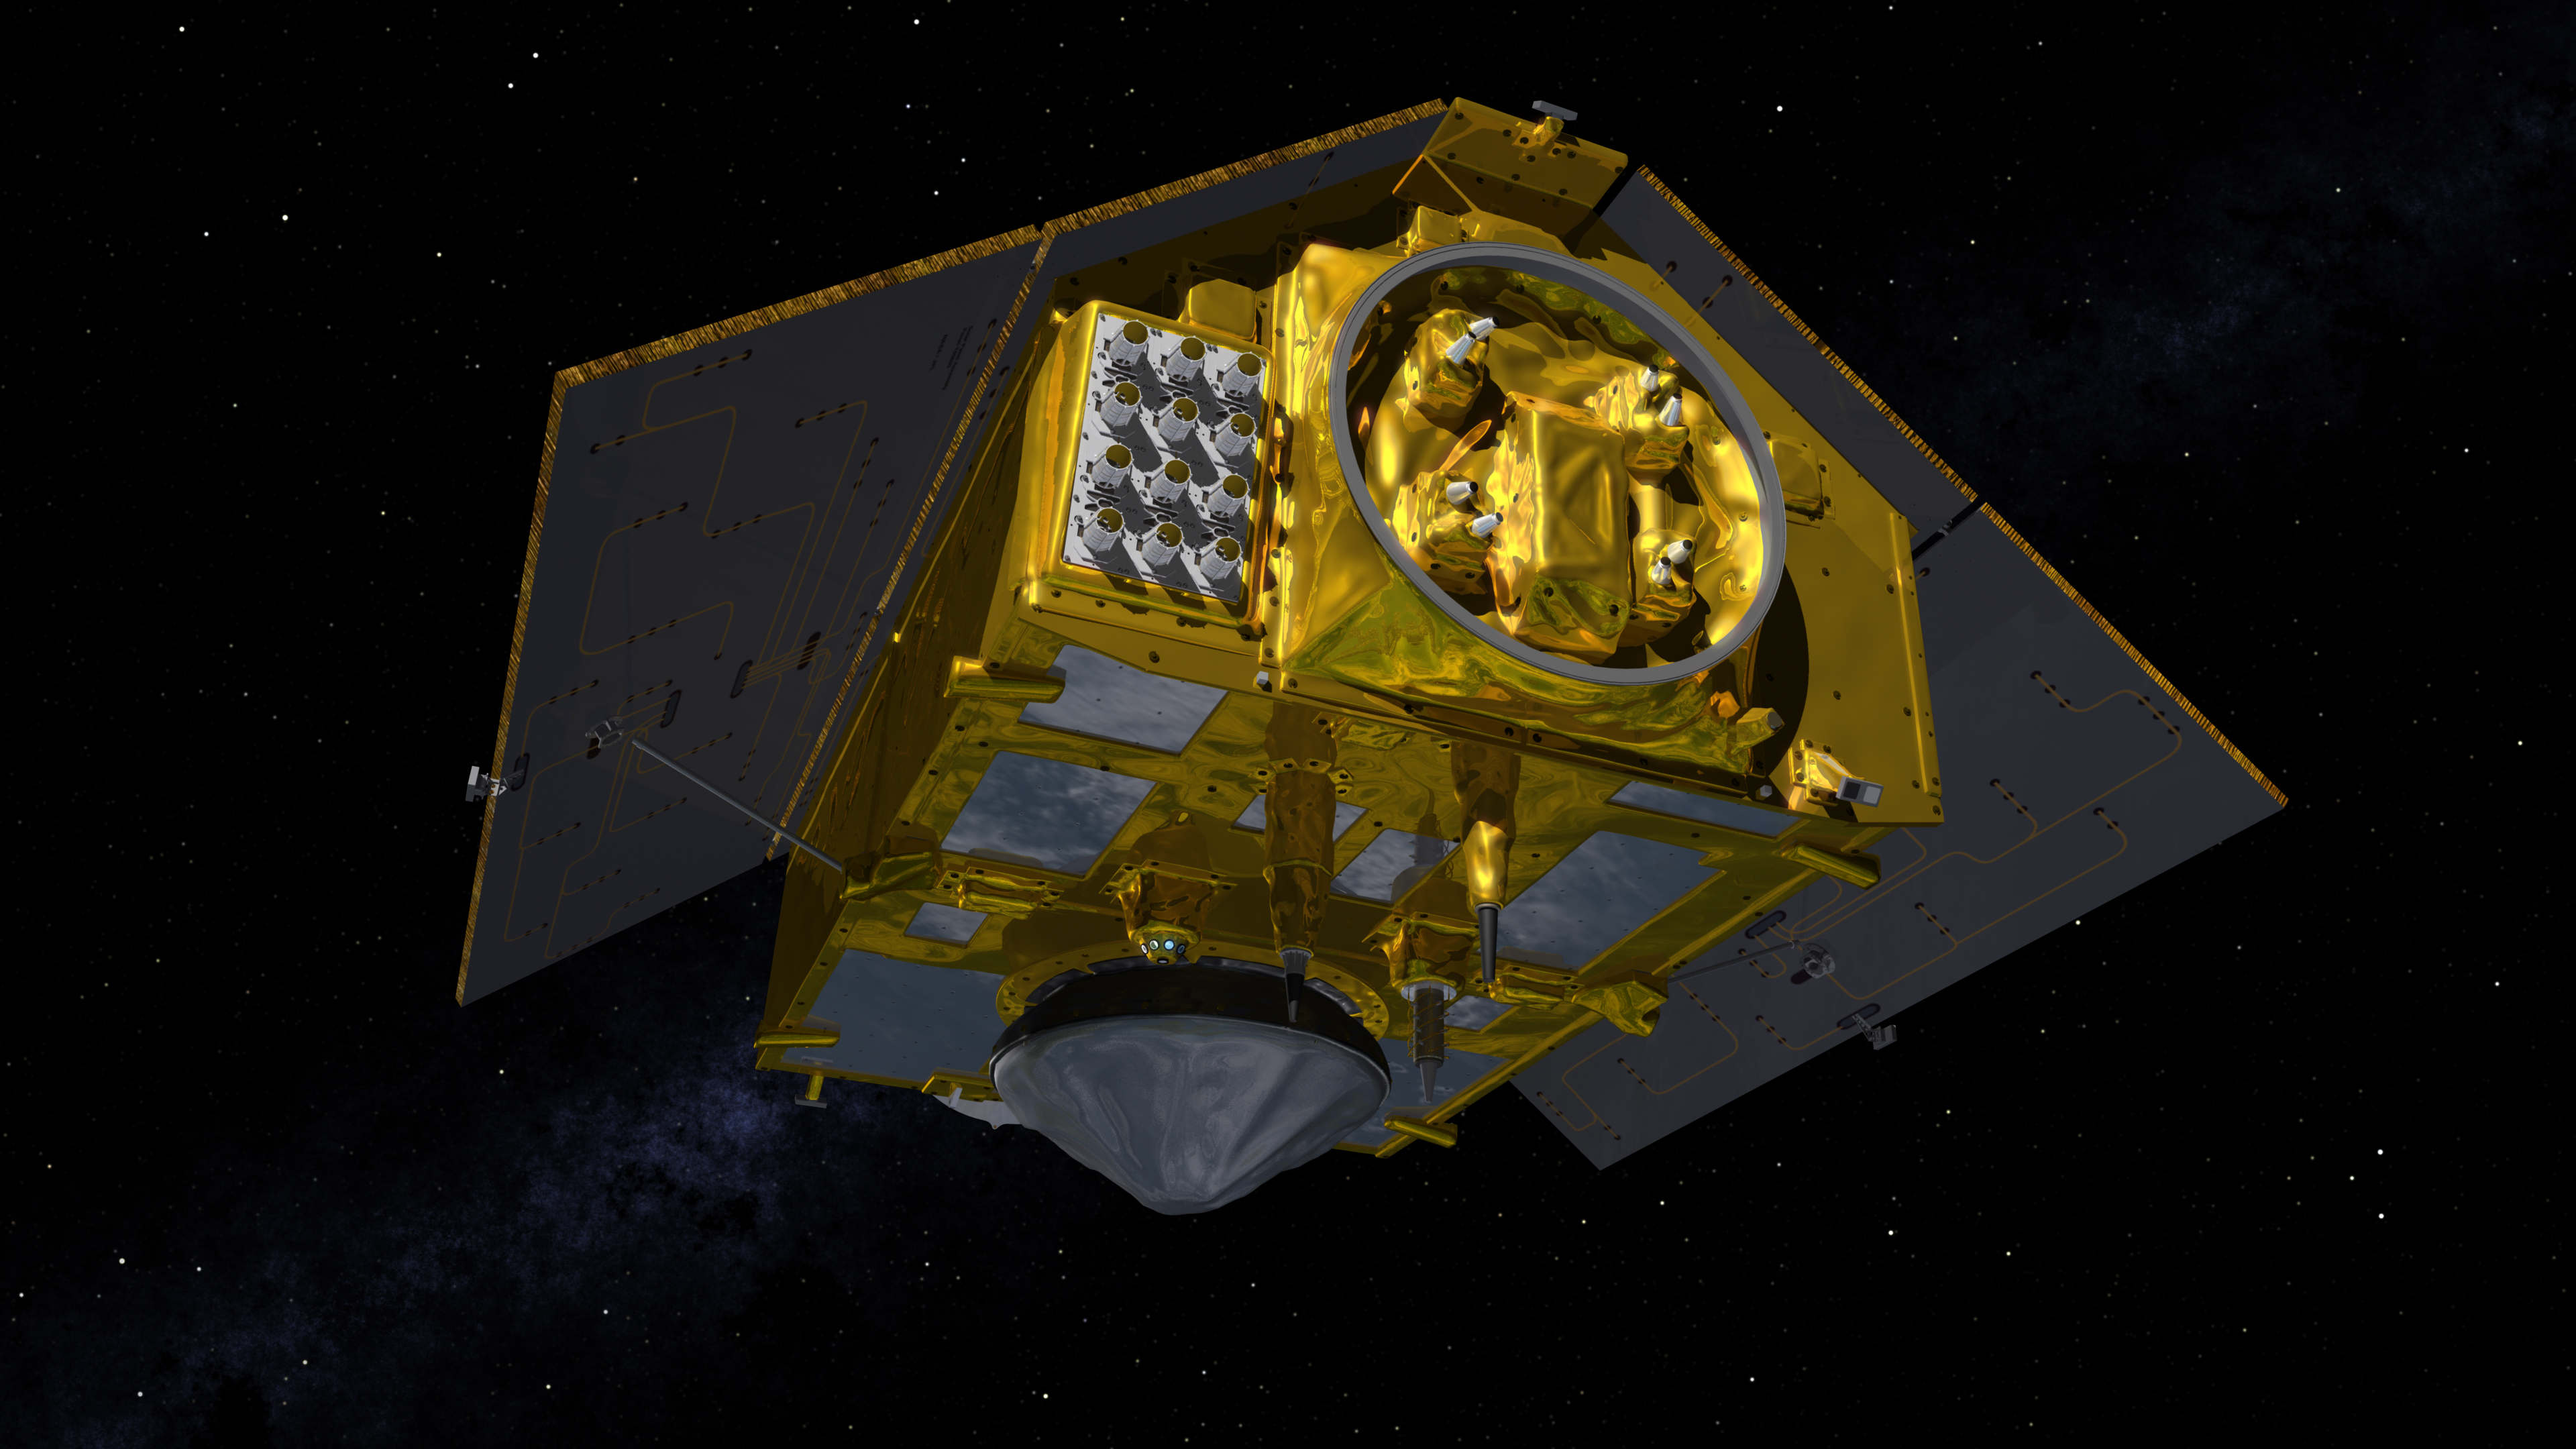

The Rear of the Sentinel-6 Michael Freilich Satellite (Illustration)

This illustration shows the rear of the Sentinel-6 Michael Freilich spacecraft in orbit above Earth with its deployable solar panels extended. As the world’s latest ocean-monitoring satellite, it is launching on Nov. 10, 2020, to collect the most accurate data yet on global sea level and how our oceans are rising in response to climate change. The mission will also collect precise data of atmospheric temperature and humidity that will help improve weather forecasts and climate models.

The conelike instrument on the bottom (Earth-facing side) of the spacecraft is the satellite’s Poseidon-4 radar altimeter. When used with the Advanced Microwave Radiometer (AMR-C) attached to the front of the spacecraft, both instruments will be used to make precise measurements of sea surface height. The gray rectangle with 12 cones attached at the rear-left of the spacecraft is part of the Global Navigation Satellite System – Radio Occultation (GNSS-RO) instrument.

Sentinel-6 Michael Freilich extends the near-30-year record of satellite measurements of sea level initiated by the U.S.-European TOPEX/Poseidon mission in 1992 and that continued with the Jason-1, 2, and 3 series of sea level observation satellites. Launched in 2016, Jason-3 is currently providing data.

The satellite is named after Dr. Michael Freilich, the former director of NASA’s Earth Science Division and an instrumental figure in advancing ocean observations from space. Sentinel-6 Michael Freilich is one of two identical spacecraft that compose the Sentinel-6/Jason-CS (Continuity of Service) mission developed in partnership with ESA (the European Space Agency). Other partners include the National Oceanic and Atmospheric Administration (NOAA), the intergovernmental European Organisation for the Exploitation of Meteorological Satellites (EUMETSAT), and France’s National Centre for Space Studies (CNES). ESA is developing the new Sentinel family of missions to support the operational needs of the European Union’s Copernicus program, the EU’s Earth observation program managed by the European Commission. The spacecraft’s twin, Sentinel-6B, will launch in 2025.

Credit: NASA/JPL-Caltech